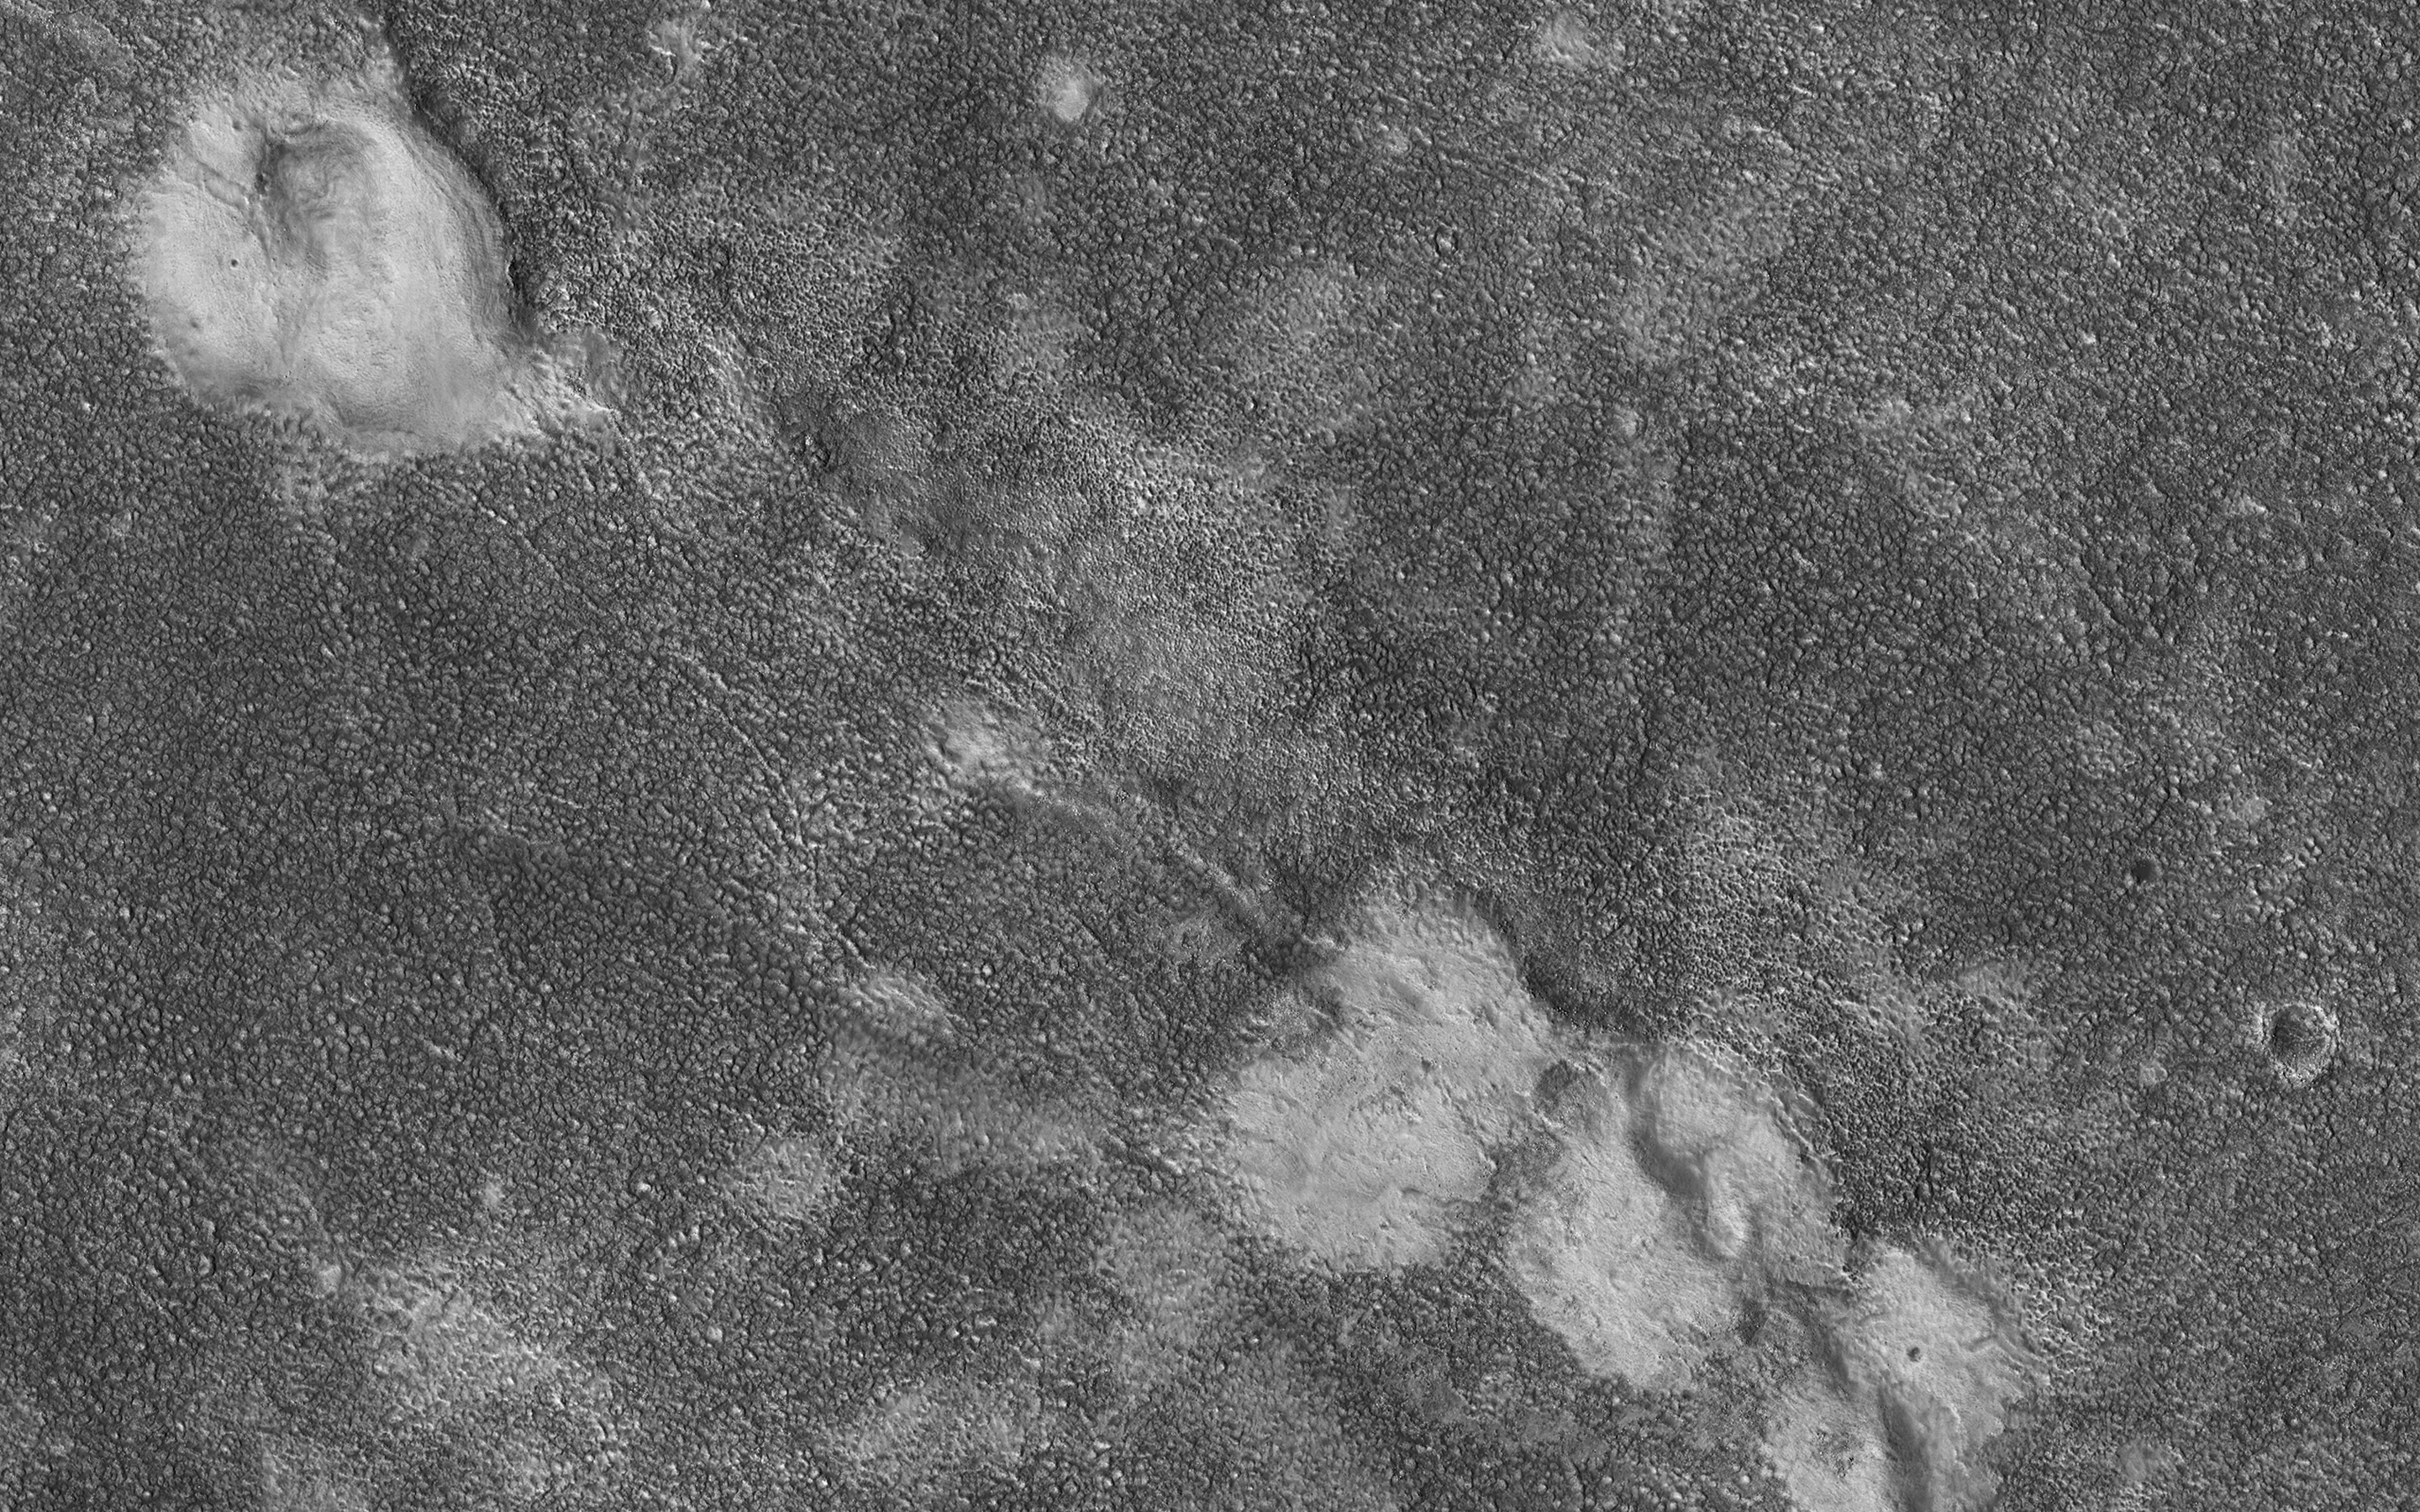

Mounds Cut by a Fissure

This image shows four relatively bright mounds along a linear, curving feature that appears to be a rift zone, where the shallow surface materials have pulled apart. The mounds also appear to be deformed.

A possible geologic interpretation is that as the rift began to open, subsurface material (perhaps mud) erupted to create the mounds, which were then deformed as the rift continued to spread. This region (Chryse Planitia) is a low-elevation basin in which large outflow channels deposited water and sediments billions of years ago.

The map is projected here at a scale of 25 centimeters (9.8 inches) per pixel. (The original image scale is 30.5 centimeters [12.0 inches] per pixel [with 1 x 1 binning]; objects on the order of 92 centimeters [36.2 inches] across are resolved.) North is up.

The University of Arizona, in Tucson, operates HiRISE, which was built by Ball Aerospace & Technologies Corp., in Boulder, Colorado. NASA’s Jet Propulsion Laboratory, a division of Caltech in Pasadena, California, manages the Mars Reconnaissance Orbiter Project for NASA’s Science Mission Directorate, Washington.

Credit: NASA/JPL-Caltech/University of Arizona